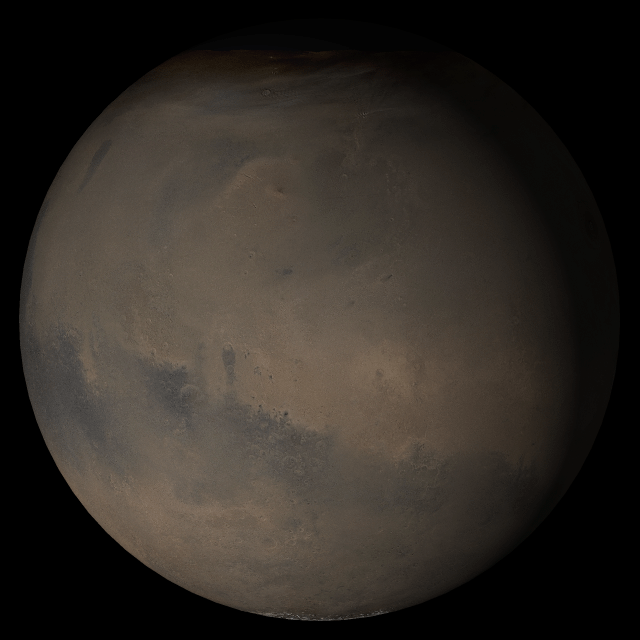

Mars at Ls 249°: Elysium/Mare Cimmerium

26 July 2005
This picture is a composite of Mars Global Surveyor (MGS) Mars Orbiter Camera (MOC) daily global images acquired at Ls 249° during a previous Mars year. This month, Mars looks similar, as Ls 249° occurred in mid-July 2005. The picture shows the Elysium/Mare Cimmerium face of Mars. Over the course of the month, additional faces of Mars as it appears at this time of year are being posted for MOC Picture of the Day. Ls, solar longitude, is a measure of the time of year on Mars. Mars travels 360° around the Sun in 1 Mars year. The year begins at Ls 0°, the start of northern spring and southern autumn.

Season: Northern Autumn/Southern Spring

Credit: NASA/JPL/Malin Space Science Systems